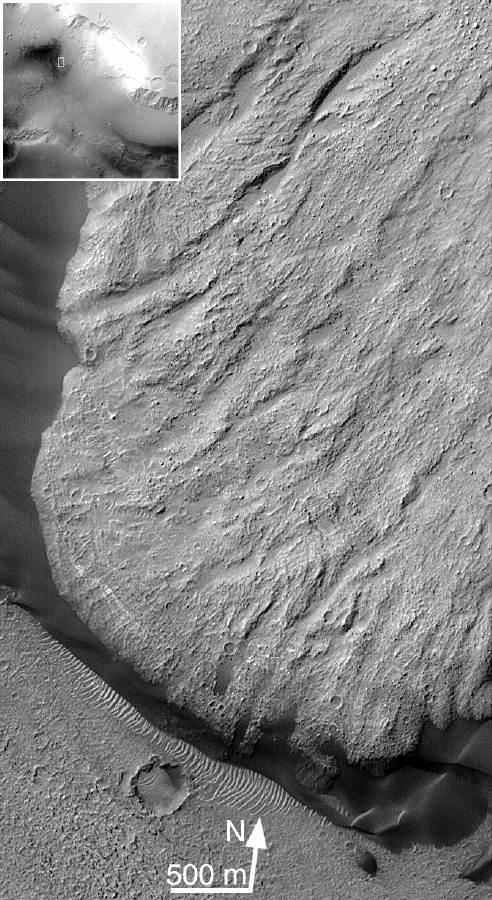

Toe of Ganges Chasma Landslide ( 8.0 S, 44.4W)

This Mars Global Surveyor (MGS) Mars Orbiter Camera (MOC) image shows shear striations, dark dunes banked up against the toe of the slide and over-riding light-toned ripples and boulders on surface of slide. These features can be used to determine quantitative aspects of surface processes.

Malin Space Science Systems and the California Institute of Technology built the MOC using spare hardware from the Mars Observer mission. MSSS operates the camera from its facilities in San Diego, CA. The Jet Propulsion Laboratory’s Mars Surveyor Operations Project operates the Mars Global Surveyor spacecraft with its industrial partner, Lockheed Martin Astronautics, from facilities in Pasadena, CA and Denver, CO.

Credit: NASA/JPL/MSSS